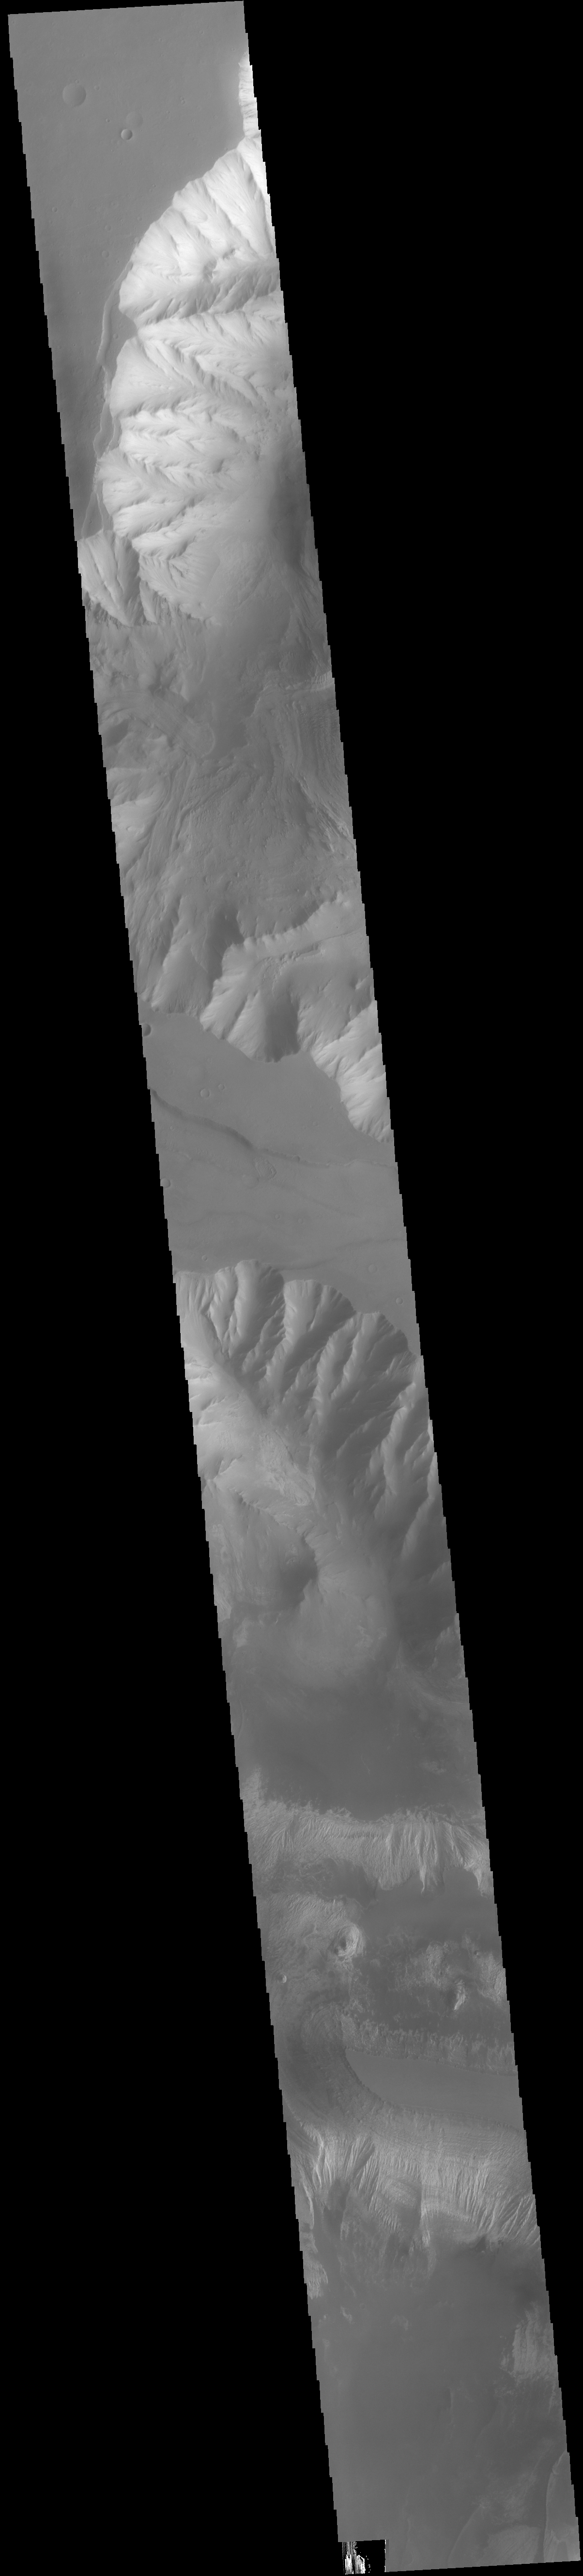

Ophir and Candor Chasmata

Today’s VIS image shows parts of Ophir Chasma (top of image) and Candor Chasma (bottom of image). Both are part of Valles Marineris. Candor Chasma is approximately 810 km long (503 miles) and is divided into two regions — eastern and western Candor. This image is of western Candor Chasma. The floor of Candor Chasma includes a variety of landforms, including layered deposits, dunes, landslide deposits and steep sided cliffs and mesas. Many forms of erosion have shaped Candor Chasma. There is evidence of wind and water erosion, as well as significant gravity driven mass wasting (landslides). Ophir Chasma is approximately 317km long (197 miles). This image shows the western end of Ophir Chasma. A landslide is visible in Ophir Chasma.

Credit: NASA/JPL-Caltech/ASU